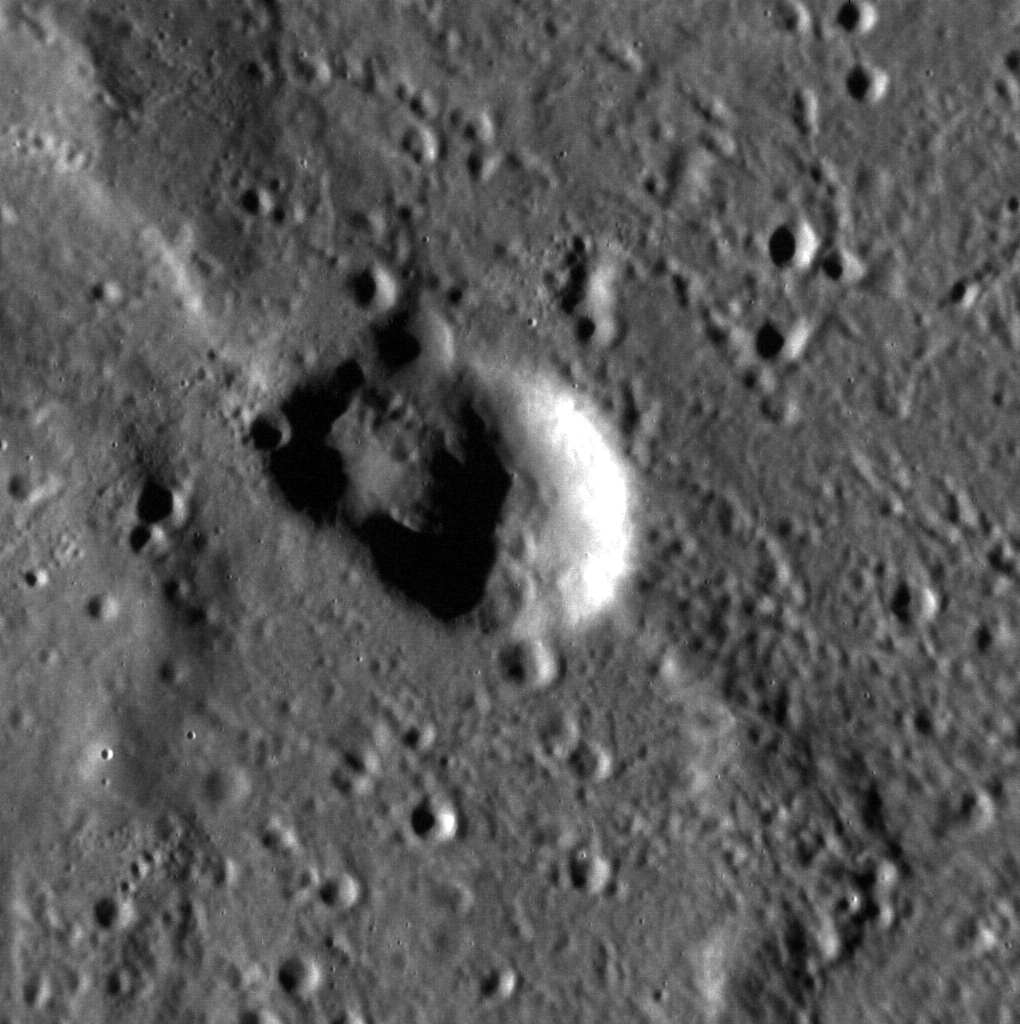

The End of Time

You may have noticed that one of the details we give for each image is the Mission Elapsed Time, or MET, of when it was acquired. MET is the time, in seconds, since the MESSENGER mission began in 2004. As a testament to how long MESSENGER has been in space (over eight years!), the number of seconds has added up to over 250 million, and has come close to reaching the limit of how high the spacecraft clock can count. Thus in January, the MESSENGER team reset the clock, starting over at a time of 1,000 seconds. Why 1,000 seconds rather than zero? The MET clock was originally set to start counting 1,000 seconds before launch, so that launch was actually at an MET of 1,000 rather than zero; the clock reset follows that precedent.

Today’s image was acquired at an “MET” of 129,781 seconds, or a day and a half after the count started over. This image shows an interesting crater in the Caloris basin. Craters of irregular shape are often thought to be formed from processes other than impact events, but this crater could be a cluster of several smaller craters or its shape could have been modified by the wrinkle ridge that crosses the scene from northwest to southeast. North is up in this image.

This image was acquired as a high-resolution targeted observation. Targeted observations are images of a small area on Mercury’s surface at resolutions much higher than the 200-meter/pixel morphology base map. It is not possible to cover all of Mercury’s surface at this high resolution, but typically several areas of high scientific interest are imaged in this mode each week.

Date acquired: January 10, 2013
Image Mission Elapsed Time (MET): 129781
Image ID: 3302953
Instrument: Narrow Angle Camera (NAC) of the Mercury Dual Imaging System (MDIS)
Center Latitude: 28.08°
Center Longitude: 144.6° E
Resolution: 28 meters/pixel
Scale: This scene is approximately 28 km (17 mi.) across
Incidence Angle: 77.1°
Emission Angle: 0.7°
Phase Angle: 76.4°

The MESSENGER spacecraft is the first ever to orbit the planet Mercury, and the spacecraft’s seven scientific instruments and radio science investigation are unraveling the history and evolution of the Solar System’s innermost planet. Visit the Why Mercury? section of this website to learn more about the key science questions that the MESSENGER mission is addressing. During the one-year primary mission, MDIS acquired 88,746 images and extensive other data sets. MESSENGER is now in a year-long extended mission, during which plans call for the acquisition of more than 80,000 additional images to support MESSENGER’s science goals.

For information regarding the use of images, see the MESSENGER image use policy.

Credit: NASA/Johns Hopkins University Applied Physics Laboratory/Carnegie Institution of Washington